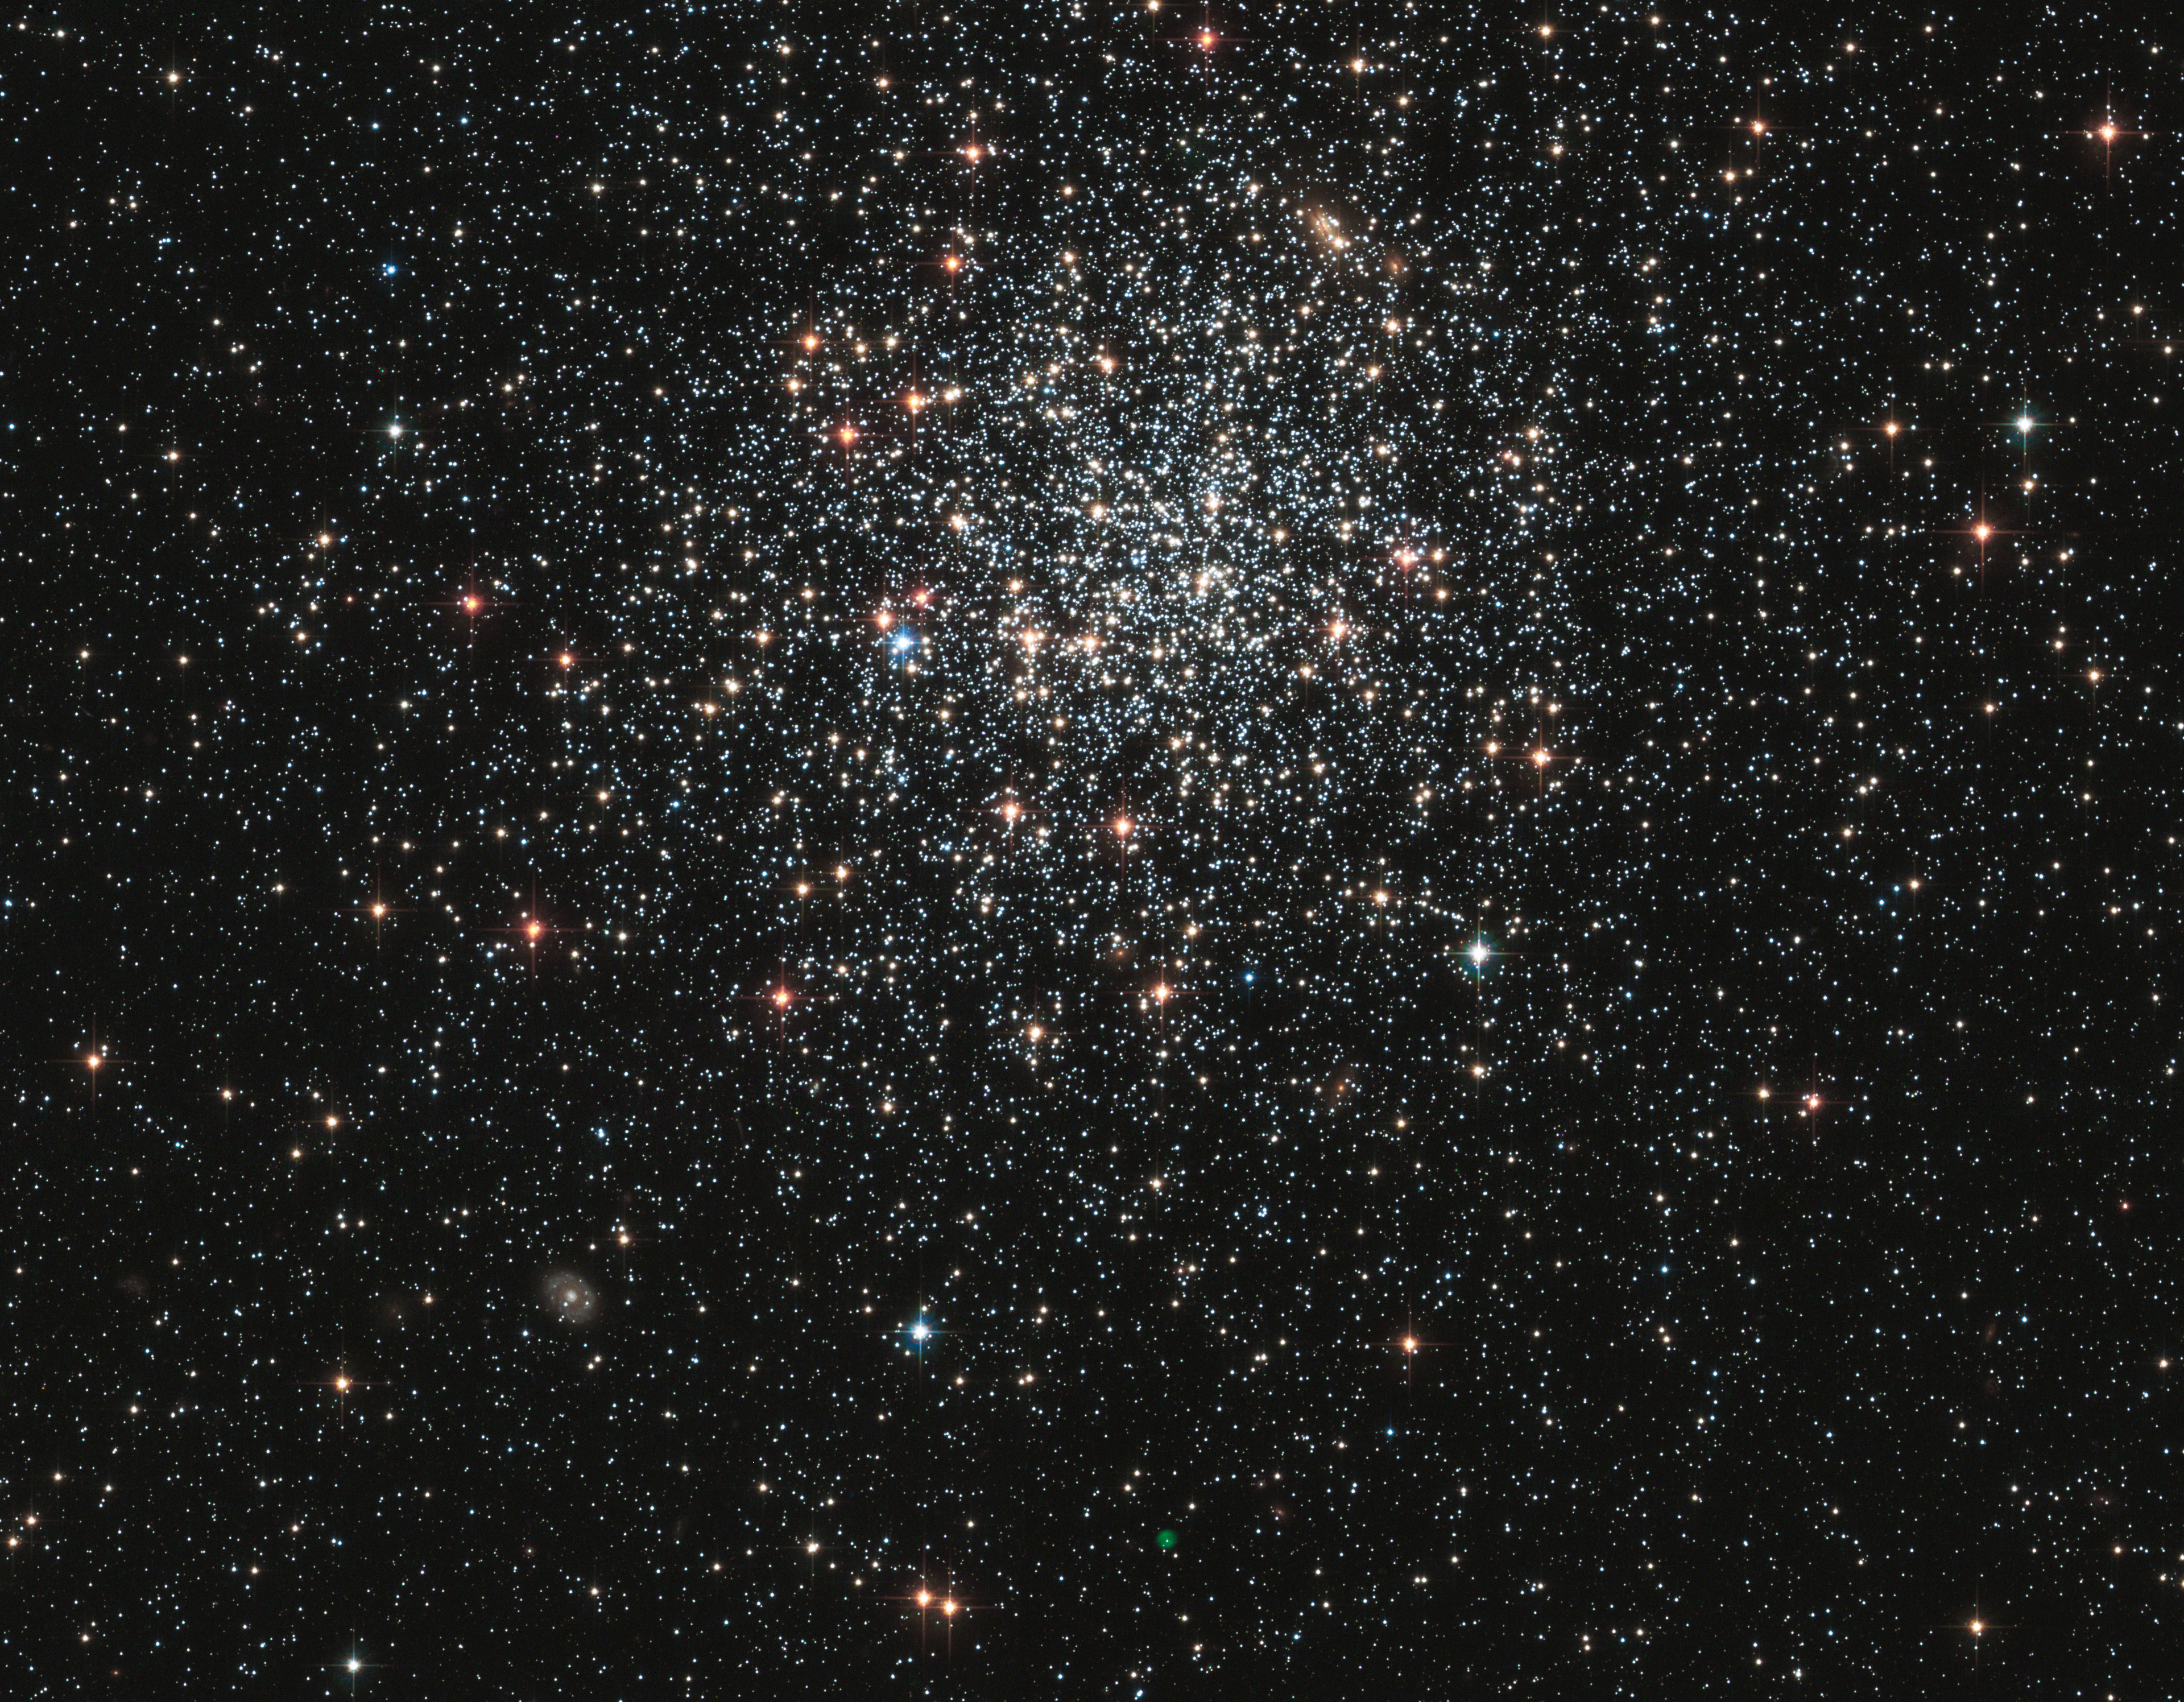

Globular Cluster NGC 1846

A new NASA Hubble Space Telescope image shows globular cluster NGC 1846, a spherical collection of hundreds of thousands of stars in the outer halo of the Large Magellanic Cloud, a neighboring dwarf galaxy of the Milky Way that can be seen from the southern hemisphere.

Aging bright stars in the cluster glow in intense shades of red and blue. The majority of middle-aged stars, several billions of years old, are whitish in color. A myriad of far distant background galaxies of varying shapes and structure are scattered around the image.

The most intriguing object, however, doesn't seem to belong in the cluster. It is a faint green bubble near the bottom center of the image. This so-called 'planetary nebula' is the aftermath of the death of a star. The burned-out central star can be seen inside the bubble. It is uncertain whether the planetary nebula is a member of NGC 1846, or simply lies along the line of sight to the cluster. Measurements of the motion of the cluster stars and the planetary nebula's central star suggest it might be a cluster member.

This Hubble image was taken with the Advanced Camera for Surveys in January of 2006. The cluster was observed in filters that isolate blue, green, and infrared starlight. As a member of the Large Magellanic Cloud, NGC 1846 is located roughly 160,000 light-years away in the direction of the constellation Doradus.

Credit: NASA and The Hubble Heritage Team (STScI/AURA); Acknowledgment: P. Goudfrooij (STScI)